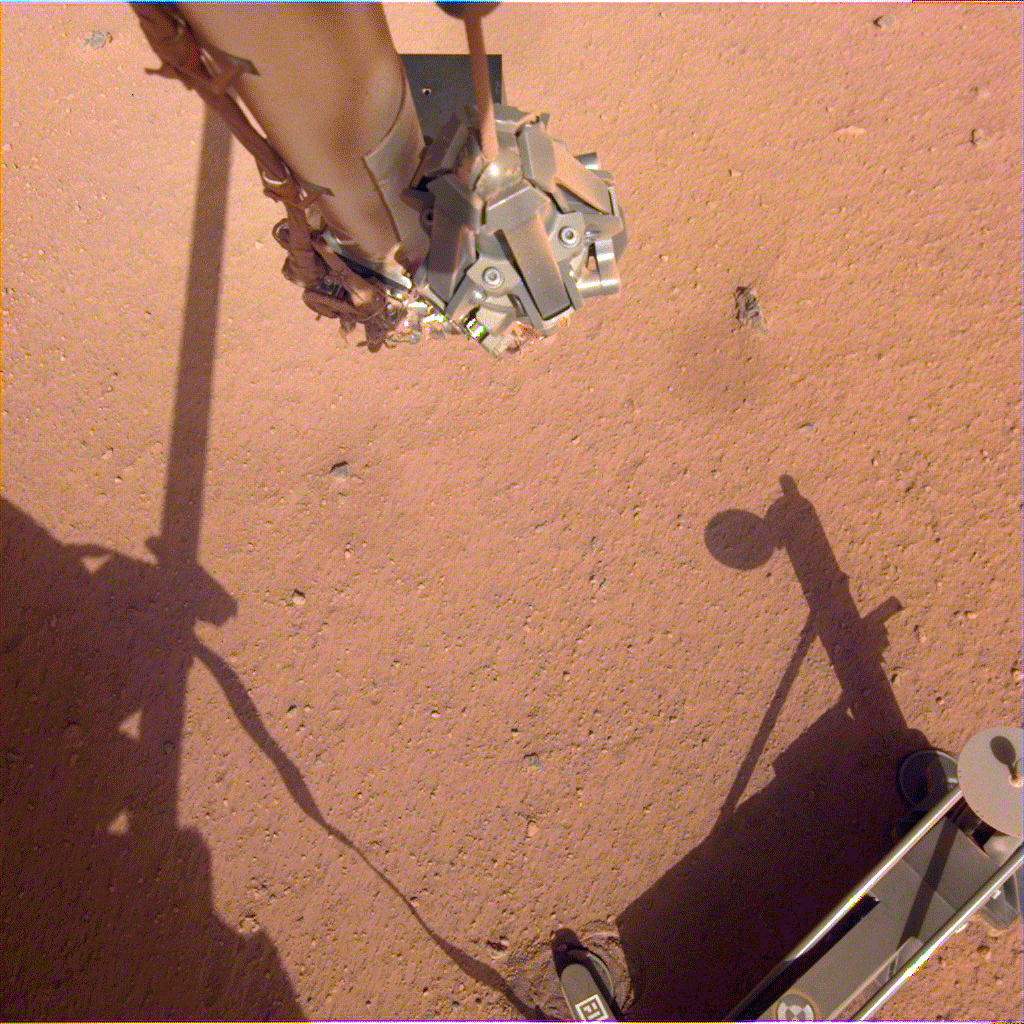

Getting Ready to Help InSight’s Heat Probe

The robotic arm on NASA’s Mars InSight lander moves in place over the Heat Flow and Physical Properties Package (HP3) and opens the fingers of its grapple in this series of images from June 1, 2019. Using the robotic arm, InSight engineers are preparing to lift the HP3 support structure — the black device with four footpads pressed into the soil — from where it was placed a few months ago on Mars. The instrument’s self-hammering “mole” is partially buried beneath it. Engineers hope that by moving the support structure, they can use the robotic arm to help the mole dig deeper into the soil and take the temperature of Mars.

JPL manages InSight for NASA’s Science Mission Directorate. InSight is part of NASA’s Discovery Program, managed by the agency’s Marshall Space Flight Center in Huntsville, Alabama. Lockheed Martin Space in Denver built the InSight spacecraft, including its cruise stage and lander, and supports spacecraft operations for the mission.

A number of European partners, including France’s Centre National d’Études Spatiales (CNES) and the German Aerospace Center (DLR), are supporting the InSight mission. CNES provided the Seismic Experiment for Interior Structure (SEIS) instrument to NASA, with the principal investigator at IPGP (Institut de Physique du Globe de Paris). Significant contributions for SEIS came from IPGP; the Max Planck Institute for Solar System Research (MPS) in Germany; the Swiss Federal Institute of Technology (ETH Zurich) in Switzerland; Imperial College London and Oxford University in the United Kingdom; and JPL. DLR provided the Heat Flow and Physical Properties Package (HP3) instrument, with significant contributions from the Space Research Center (CBK) of the Polish Academy of Sciences and Astronika in Poland. Spain’s Centro de Astrobiología (CAB) supplied the temperature and wind sensors.

Credit: NASA/JPL-Caltech